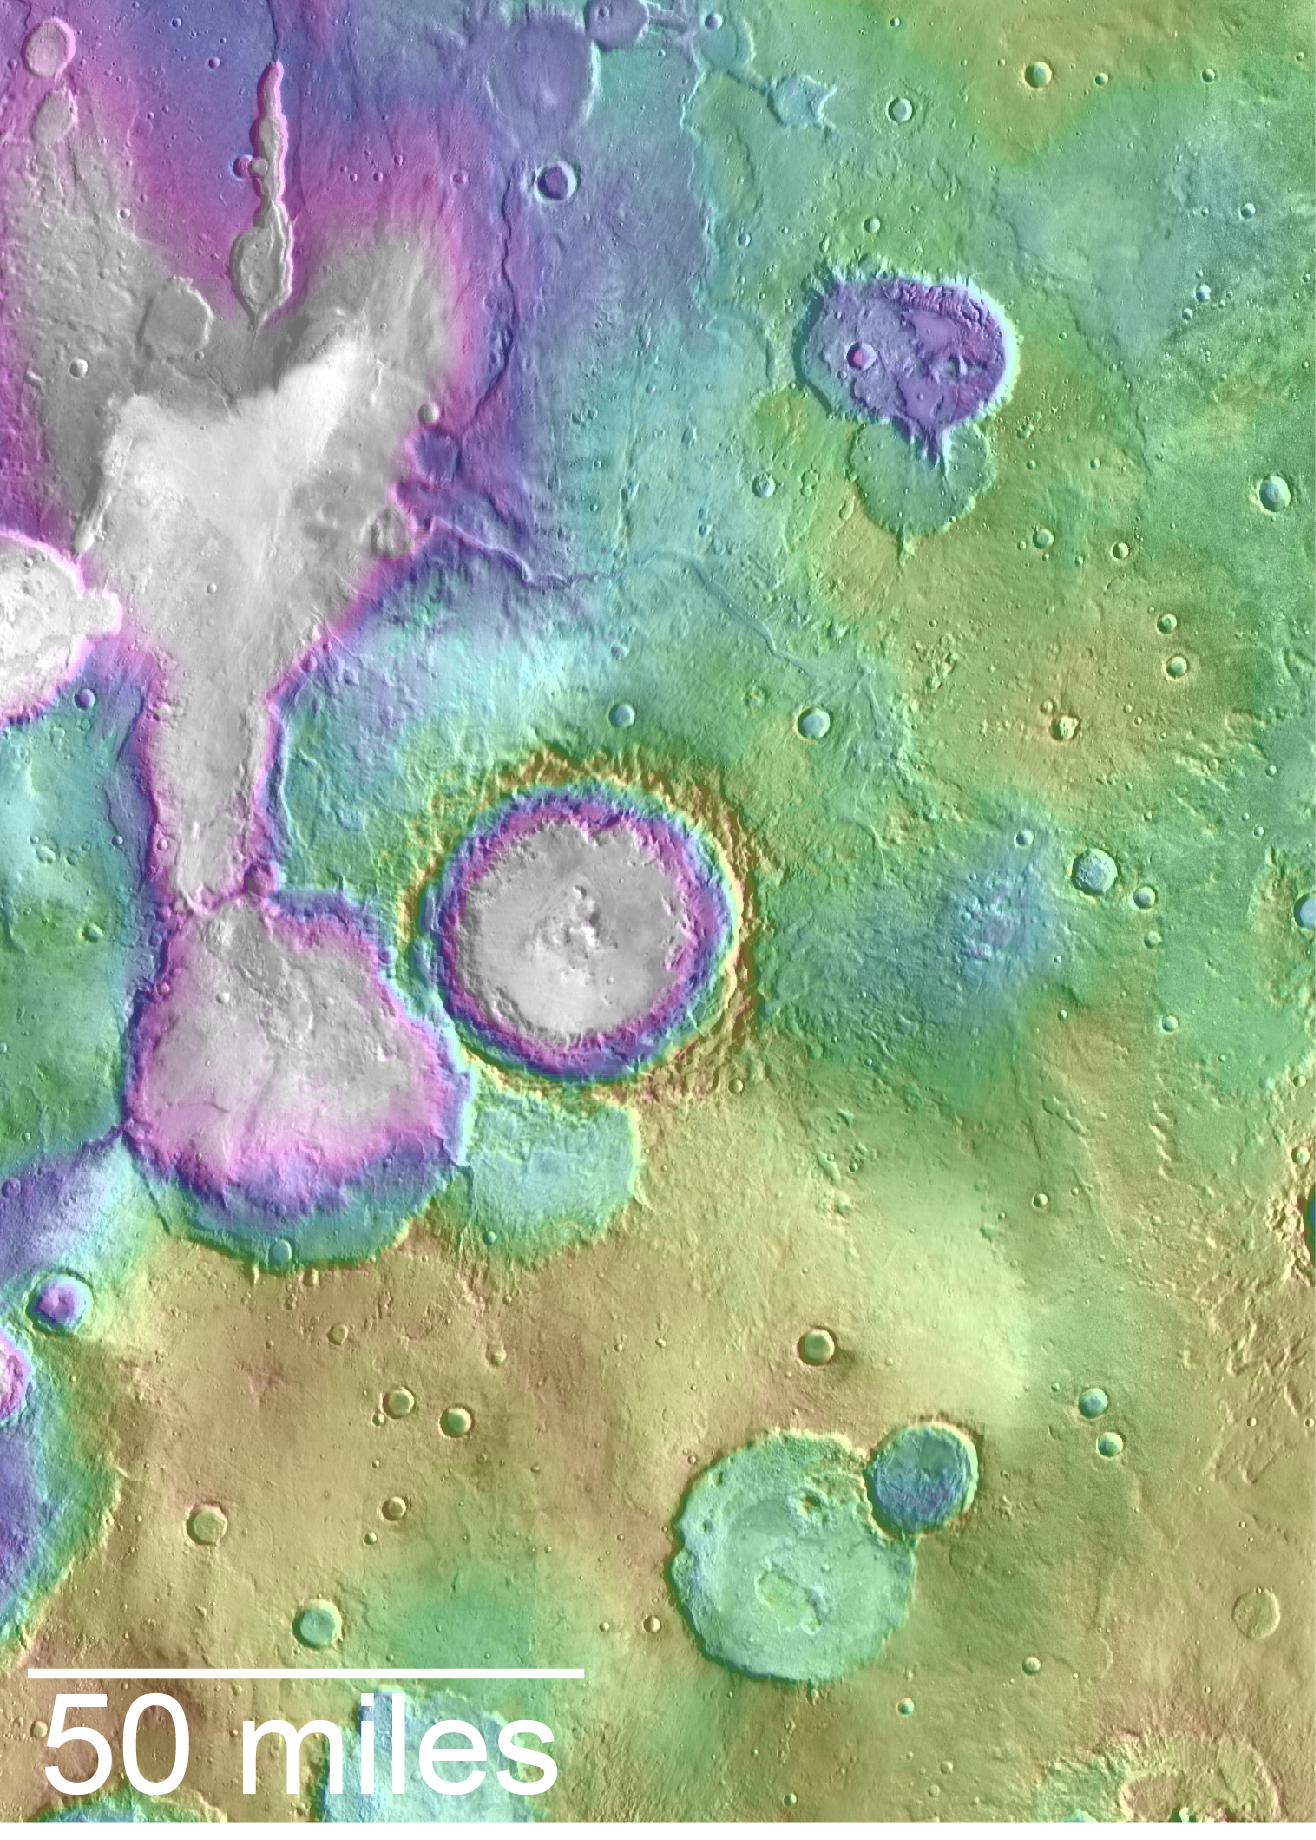

Landscape of Former Lakes and Streams on Northern Mars

Valleys younger than better-known ancient valley networks on Mars are evident on the landscape in the northern Arabia Terra region of Mars, particularly in the area mapped here with color-coded topographical information overlaid onto a photo mosaic.

The area includes a basin informally named “Heart Lake” at upper left (northwest).

Data from the Mars Orbiter Laser Altimeter (MOLA) on NASA’s Mars Global Surveyor orbiter are coded here as white and purple for lower elevations, yellow for higher elevation. The elevation information is combined with a mosaic of images from the Thermal Emission Imaging System (THEMIS) camera on NASA’s Mars Odyssey orbiter, covering an area about 120 miles (about 190 kilometers) wide. The mapped area is centered near 35.91 degrees north latitude, 1 degree east longitude on Mars.

These lakes and streams — also shown on a hydrologic modeling map at PIA20839 — held water several hundred million years after better-known ancient lake environments on Mars, according to 2016 findings.

MOLA was built and operated by a team headed at NASA Goddard Space Flight Center, Greenbelt, Maryland. THEMIS was built and is operated by a team headed at Arizona State University, Tempe. NASA’s Jet Propulsion Laboratory, a division of Caltech in Pasadena, California, managed the Mars Global Surveyor Project and manages the Mars Odyssey Project for NASA’s Science Mission Directorate, Washington.

Credit: NASA/JPL-Caltech/ASU